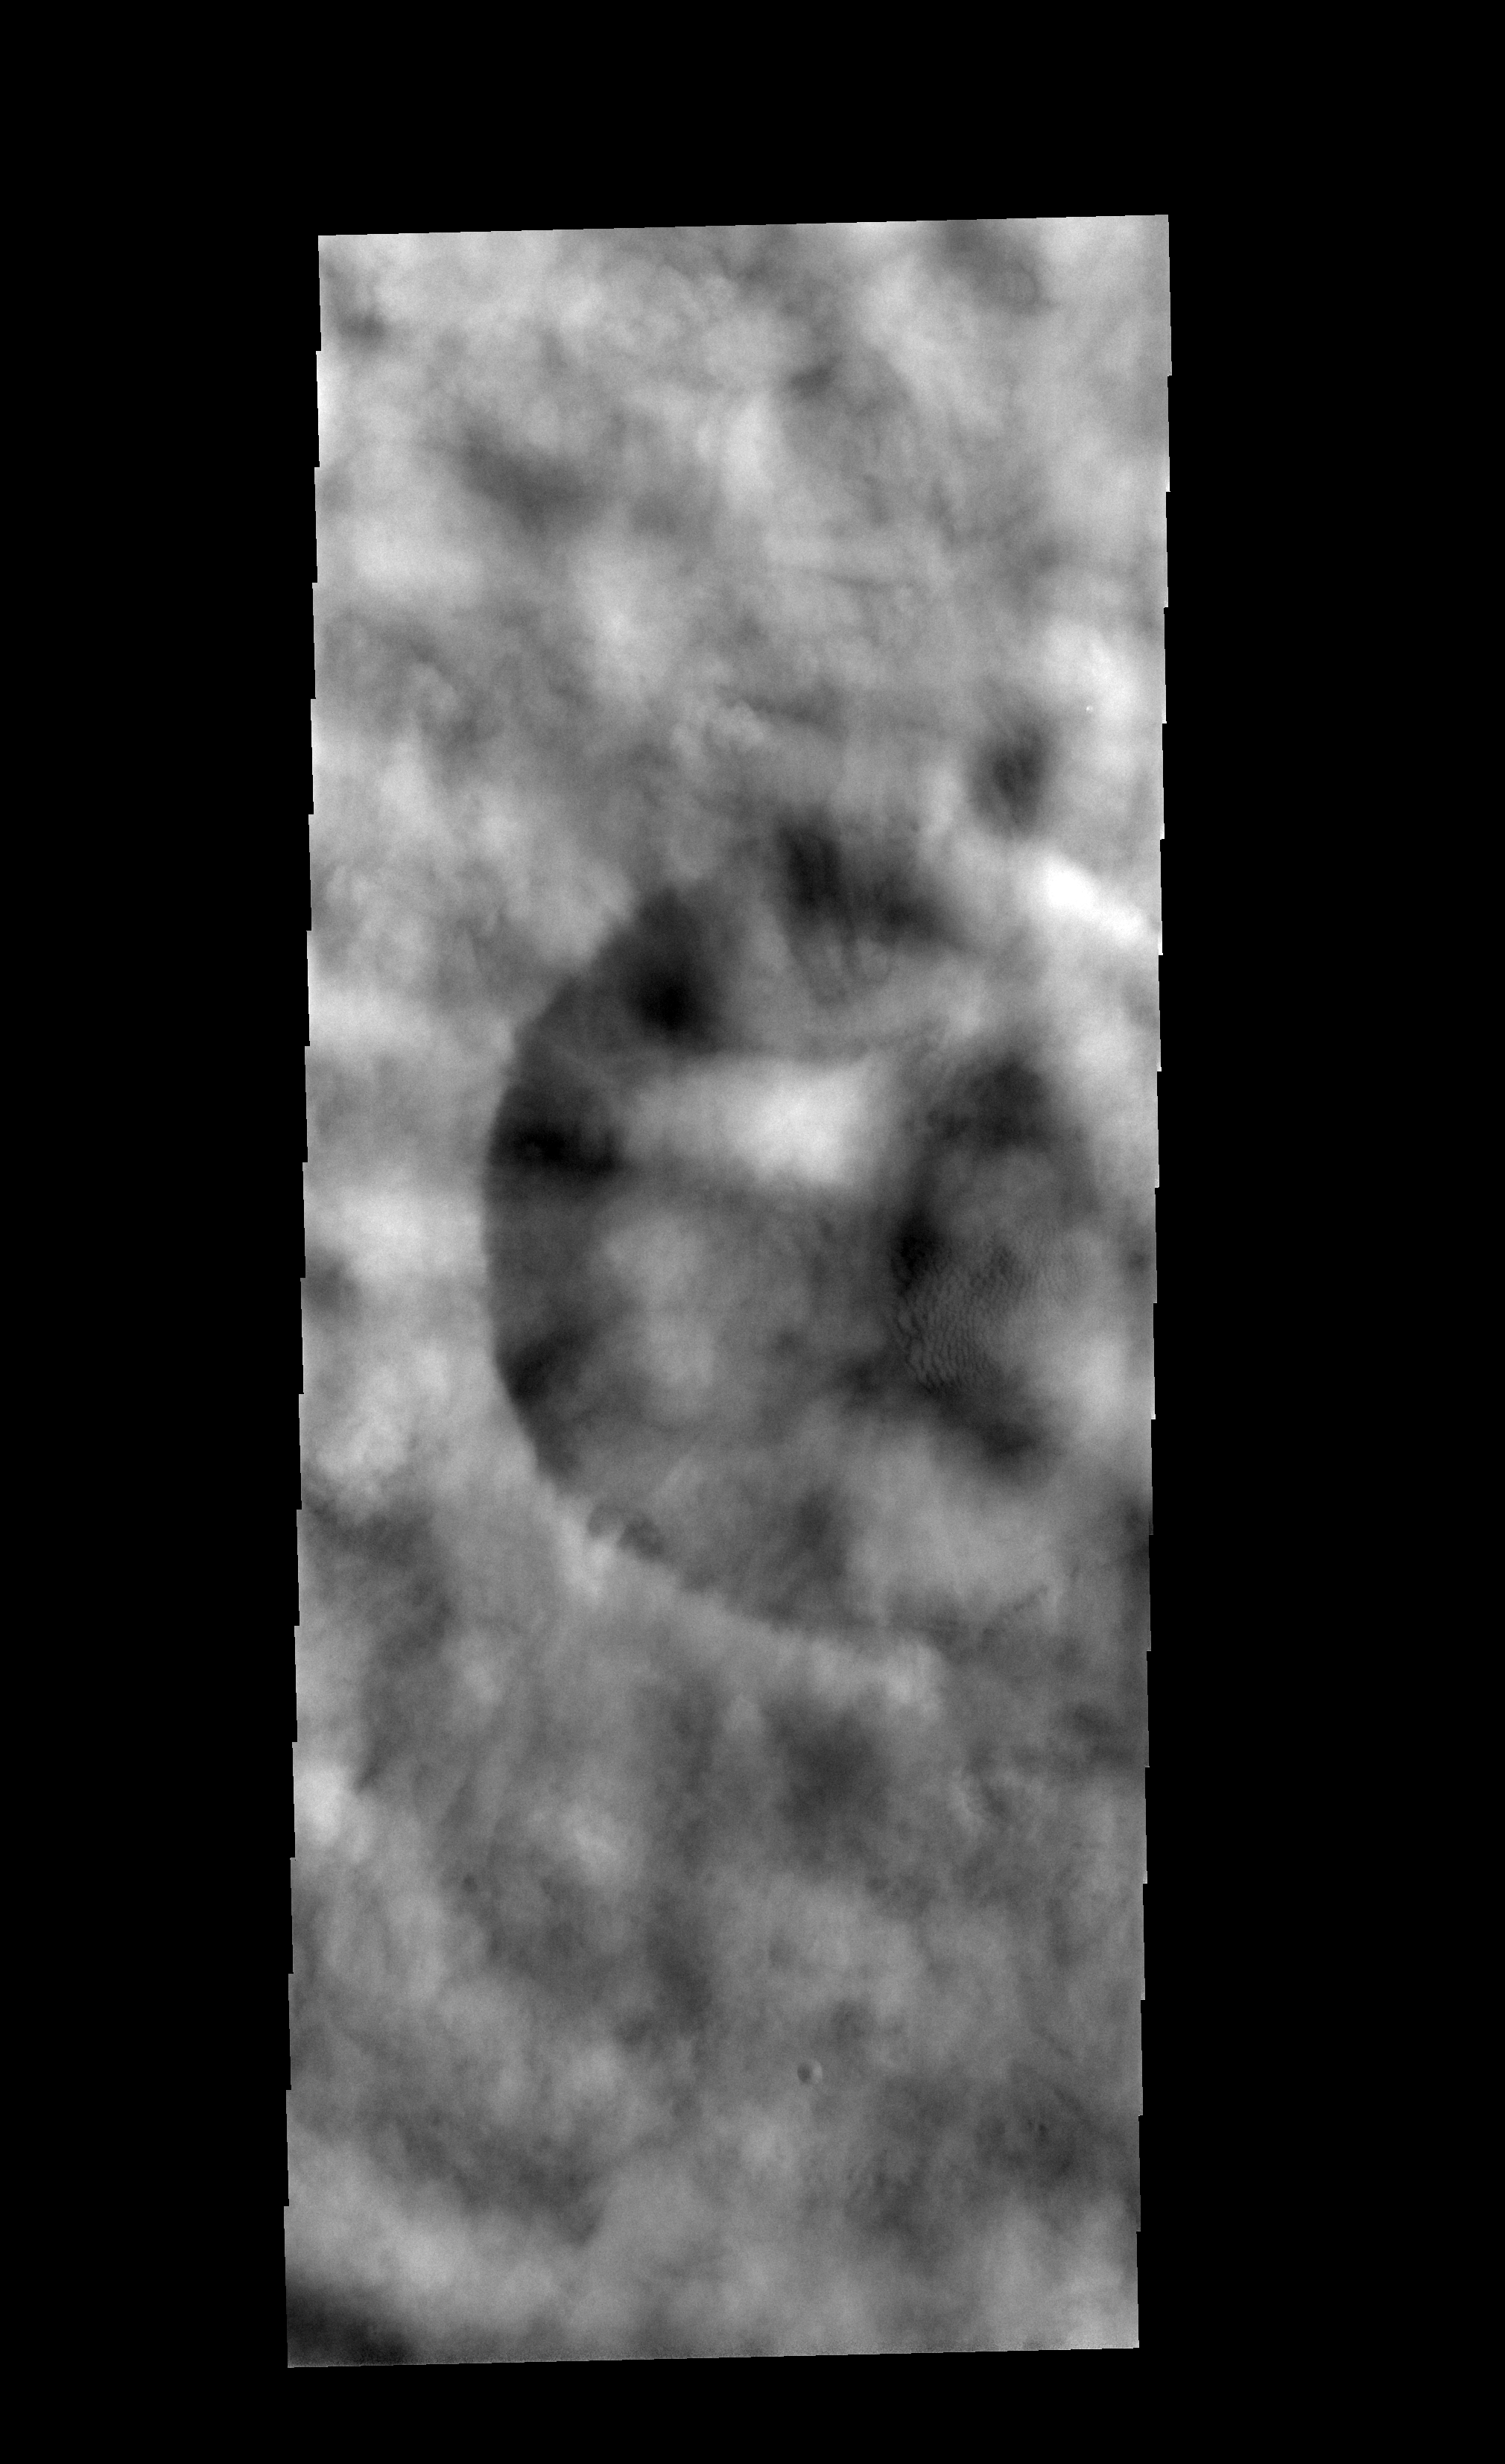

Spring Clouds

The clouds in this image hide most of the surface. This image was taken during spring in the northern hemisphere of Mars, when cloud cover is common.

Image information: VIS instrument. Latitude 63.8N, Longitude 295.7E. 20 meter/pixel resolution.

Please see the THEMIS Data Citation Note for details on crediting THEMIS images.

Note: this THEMIS visual image has not been radiometrically nor geometrically calibrated for this preliminary release. An empirical correction has been performed to remove instrumental effects. A linear shift has been applied in the cross-track and down-track direction to approximate spacecraft and planetary motion. Fully calibrated and geometrically projected images will be released through the Planetary Data System in accordance with Project policies at a later time.

NASA’s Jet Propulsion Laboratory manages the 2001 Mars Odyssey mission for NASA’s Office of Space Science, Washington, D.C. The Thermal Emission Imaging System (THEMIS) was developed by Arizona State University, Tempe, in collaboration with Raytheon Santa Barbara Remote Sensing. The THEMIS investigation is led by Dr. Philip Christensen at Arizona State University. Lockheed Martin Astronautics, Denver, is the prime contractor for the Odyssey project, and developed and built the orbiter. Mission operations are conducted jointly from Lockheed Martin and from JPL, a division of the California Institute of Technology in Pasadena.

Credit: NASA/JPL/ASU